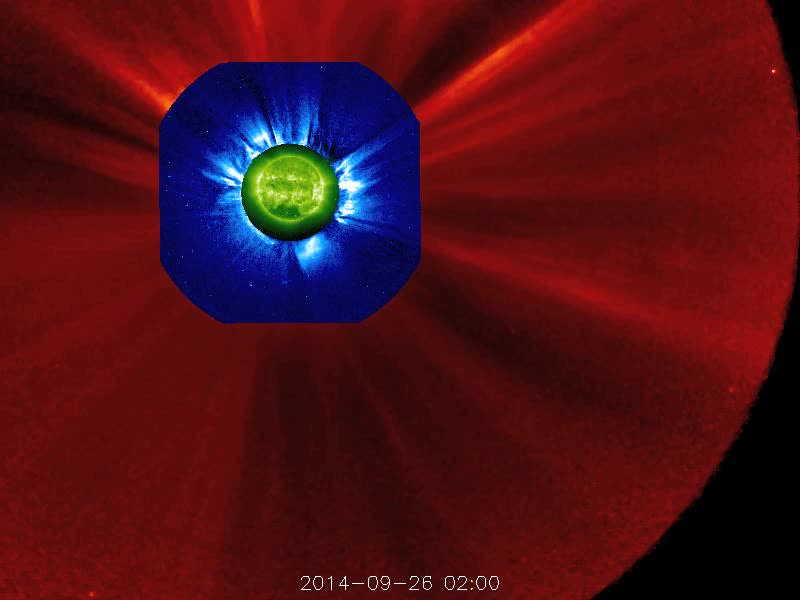

Large Prominence Eruption [video]

The STEREO (Behind) spacecraft captured this large prominence and corona mass ejection as they erupted into space (Sept. 26, 2014). By combining images from three instruments, scientists can see the eruption itself (in extreme UV light) as well as follow its progression over the period of about 13 hours with its two coronagraphs. this large prominence and corona mass ejection as they erupted into space (Sept. 26, 2014). By combining images from three instruments, scientists can see the eruption itself (in extreme UV light) as well as follow its progression over the period of about 13 hours with its two coronagraphs.

Credit: NASA/Goddard/STEREO The STEREO (Behind) spacecraft captured